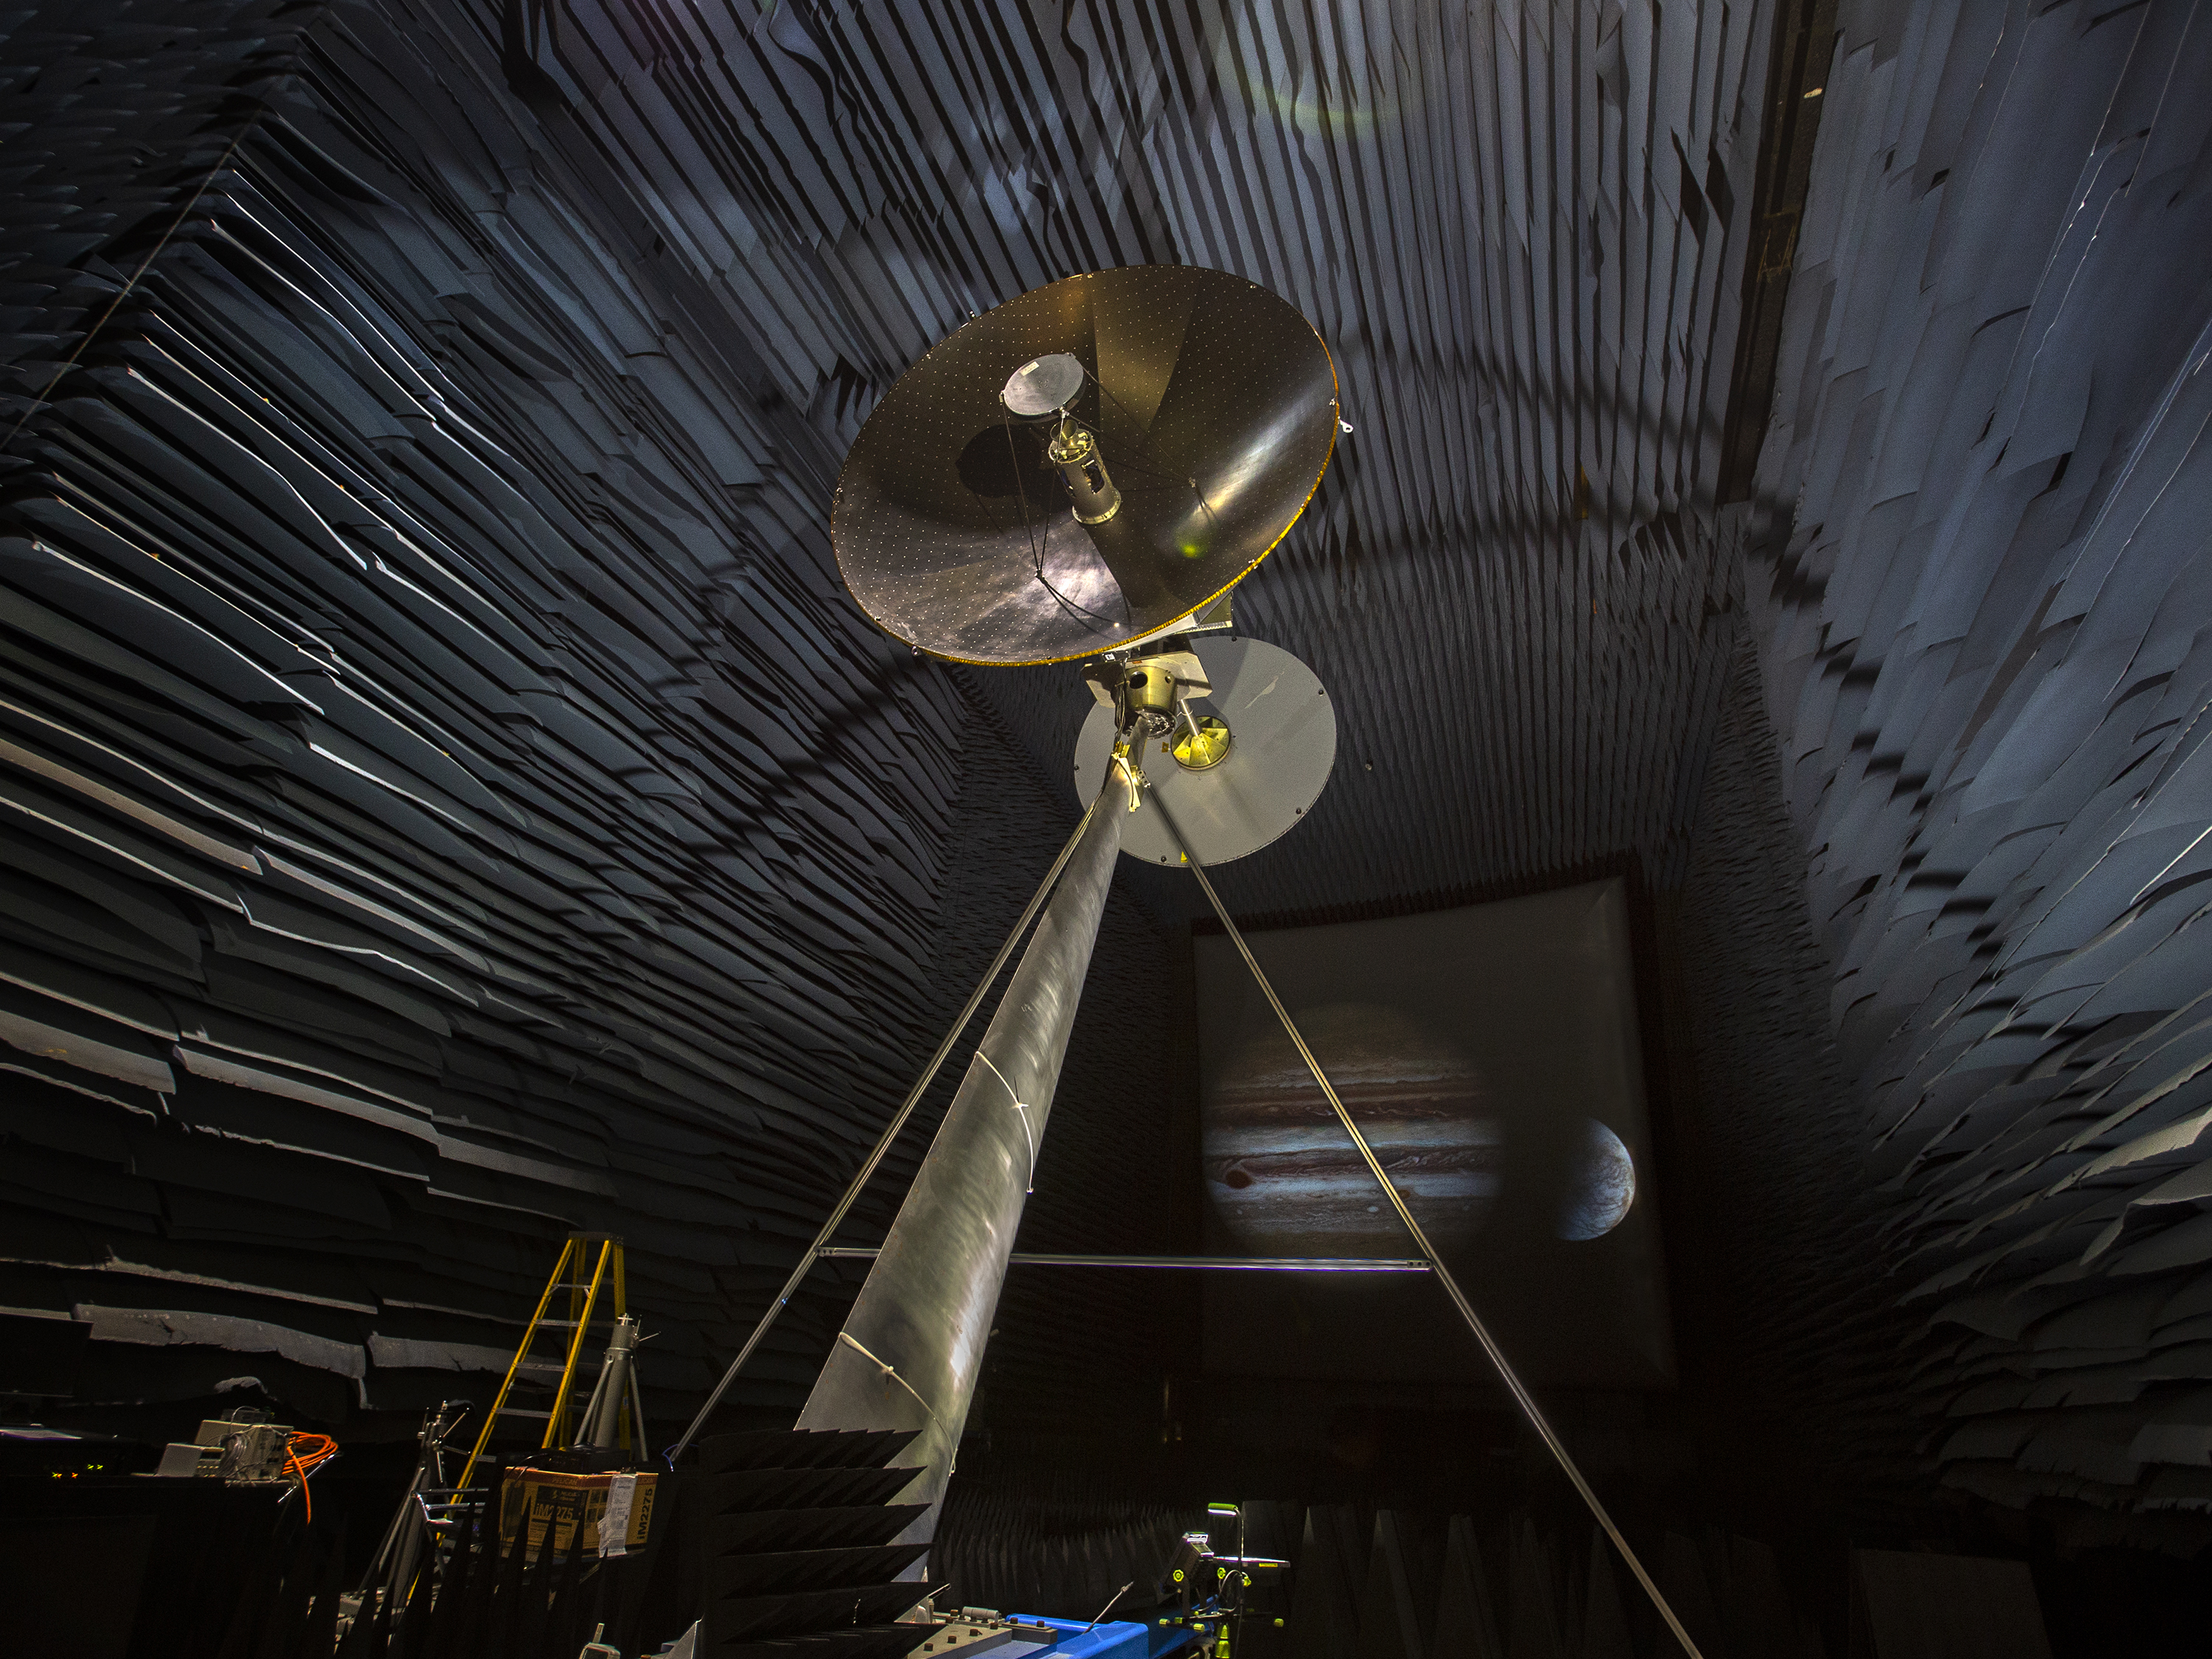

Europa Clipper Antenna Prototype

A full-scale prototype of the high-gain antenna on NASA’s Europa Clipper spacecraft is undergoing testing in the Experimental Test Range at NASA’s Langley Research Center in Hampton, Virginia. The Europa Clipper is expected to launch on a mission to conduct detailed reconnaissance of Jupiter’s moon Europa in the 2020s.

NASA’s Jet Propulsion Laboratory manages the Europa mission for the agency’s Science Mission Directorate in Washington.

Credit: NASA/Langley